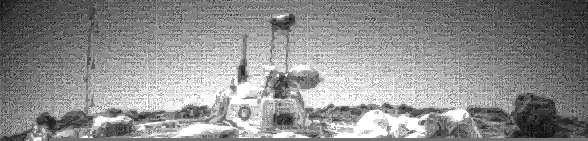

Looking Westward at the Lander

One of the two forward cameras aboard the Sojourner rover took this image of the Sagan Memorial Station on Sol 25. The camera uses a fisheye lens which produces the illumination gradient in the sky on the western horizon. The angular resolution of the camera is about three milliradians (.018 degrees) per pixel, which is why the image appears grainy.

Features seen on the lander include (from left to right): the Atmospheric Structure Instrument / Meteorology Package (ASI/MET) mast with windsocks; the low-gain antenna mast, the Imager for Mars Pathfinder (IMP) on its mast at center; the disc-shaped high-gain antenna at right, and areas of deflated airbags. The dark circle on the lander body is a filtered vent that allowed air to escape during launch, and allowed the lander to repressurize upon landing. The high-gain antenna is pointed at Earth. The large rock “Yogi,” which Sojourner has approached and studied, is at the far right of the image.

Mars Pathfinder is the second in NASA’s Discovery program of low-cost spacecraft with highly focused science goals. The Jet Propulsion Laboratory, Pasadena, CA, developed and manages and Mars Pathfinder mission for NASA’s Office of Space Science, Washington, D.C. JPL is an operating division of the California Institute of Technology (Caltech). The Imager for Mars Pathfinder (IMP) was developed by the University of Arizona Lunar and Planetary Laboratory under contract to JPL. Peter Smith is the Principal Investigator.

Photojournal note: Sojourner spent 83 days of a planned seven-day mission exploring the Martian terrain, acquiring images, and taking chemical, atmospheric and other measurements. The final data transmission received from Pathfinder was at 10:23 UTC on September 27, 1997. Although mission managers tried to restore full communications during the following five months, the successful mission was terminated on March 10, 1998.

Credit: NASA/JPL/University of Arizona